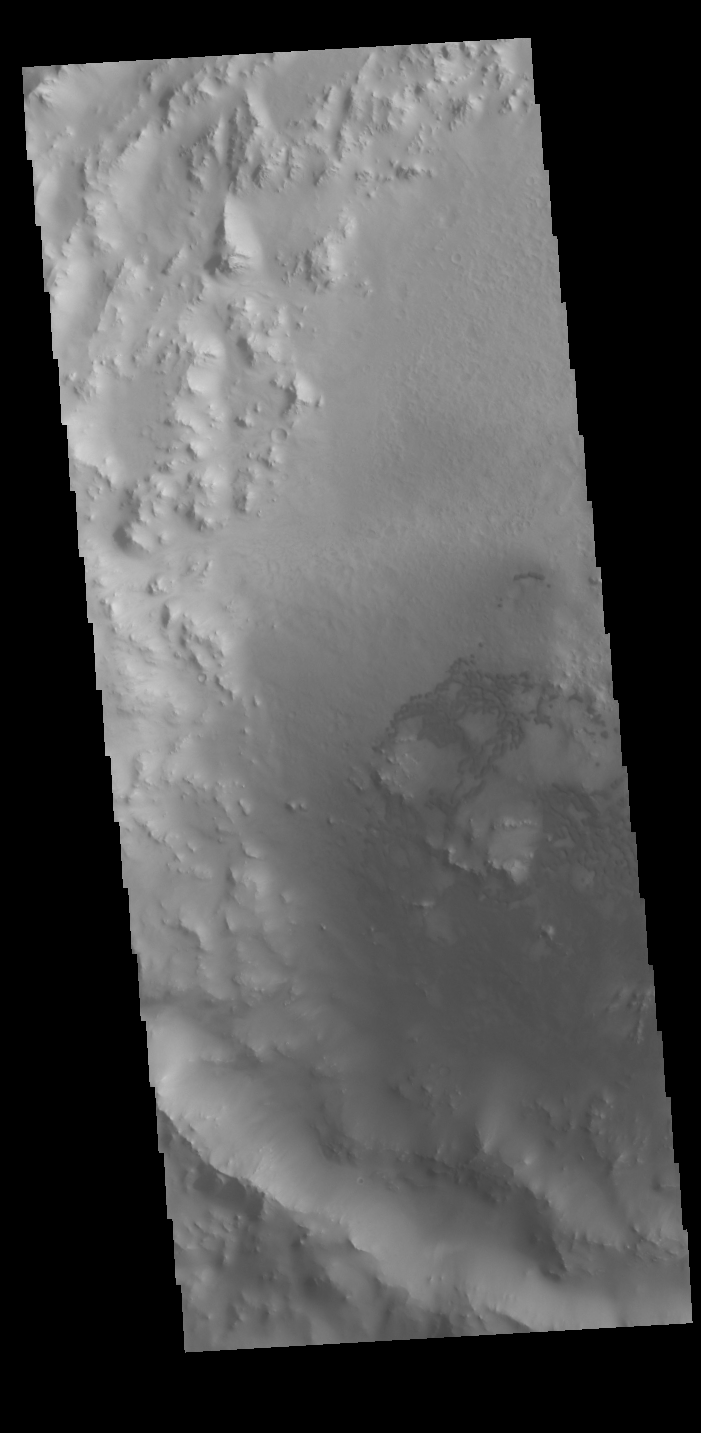

Crater Dunes

A group of dunes is visible on the floor of this unnamed crater in Arabia Terra. The dunes contain basaltic sand, which is darker than the dust covered materials of the rest of the crater.

Credit: NASA/JPL-Caltech/ASU